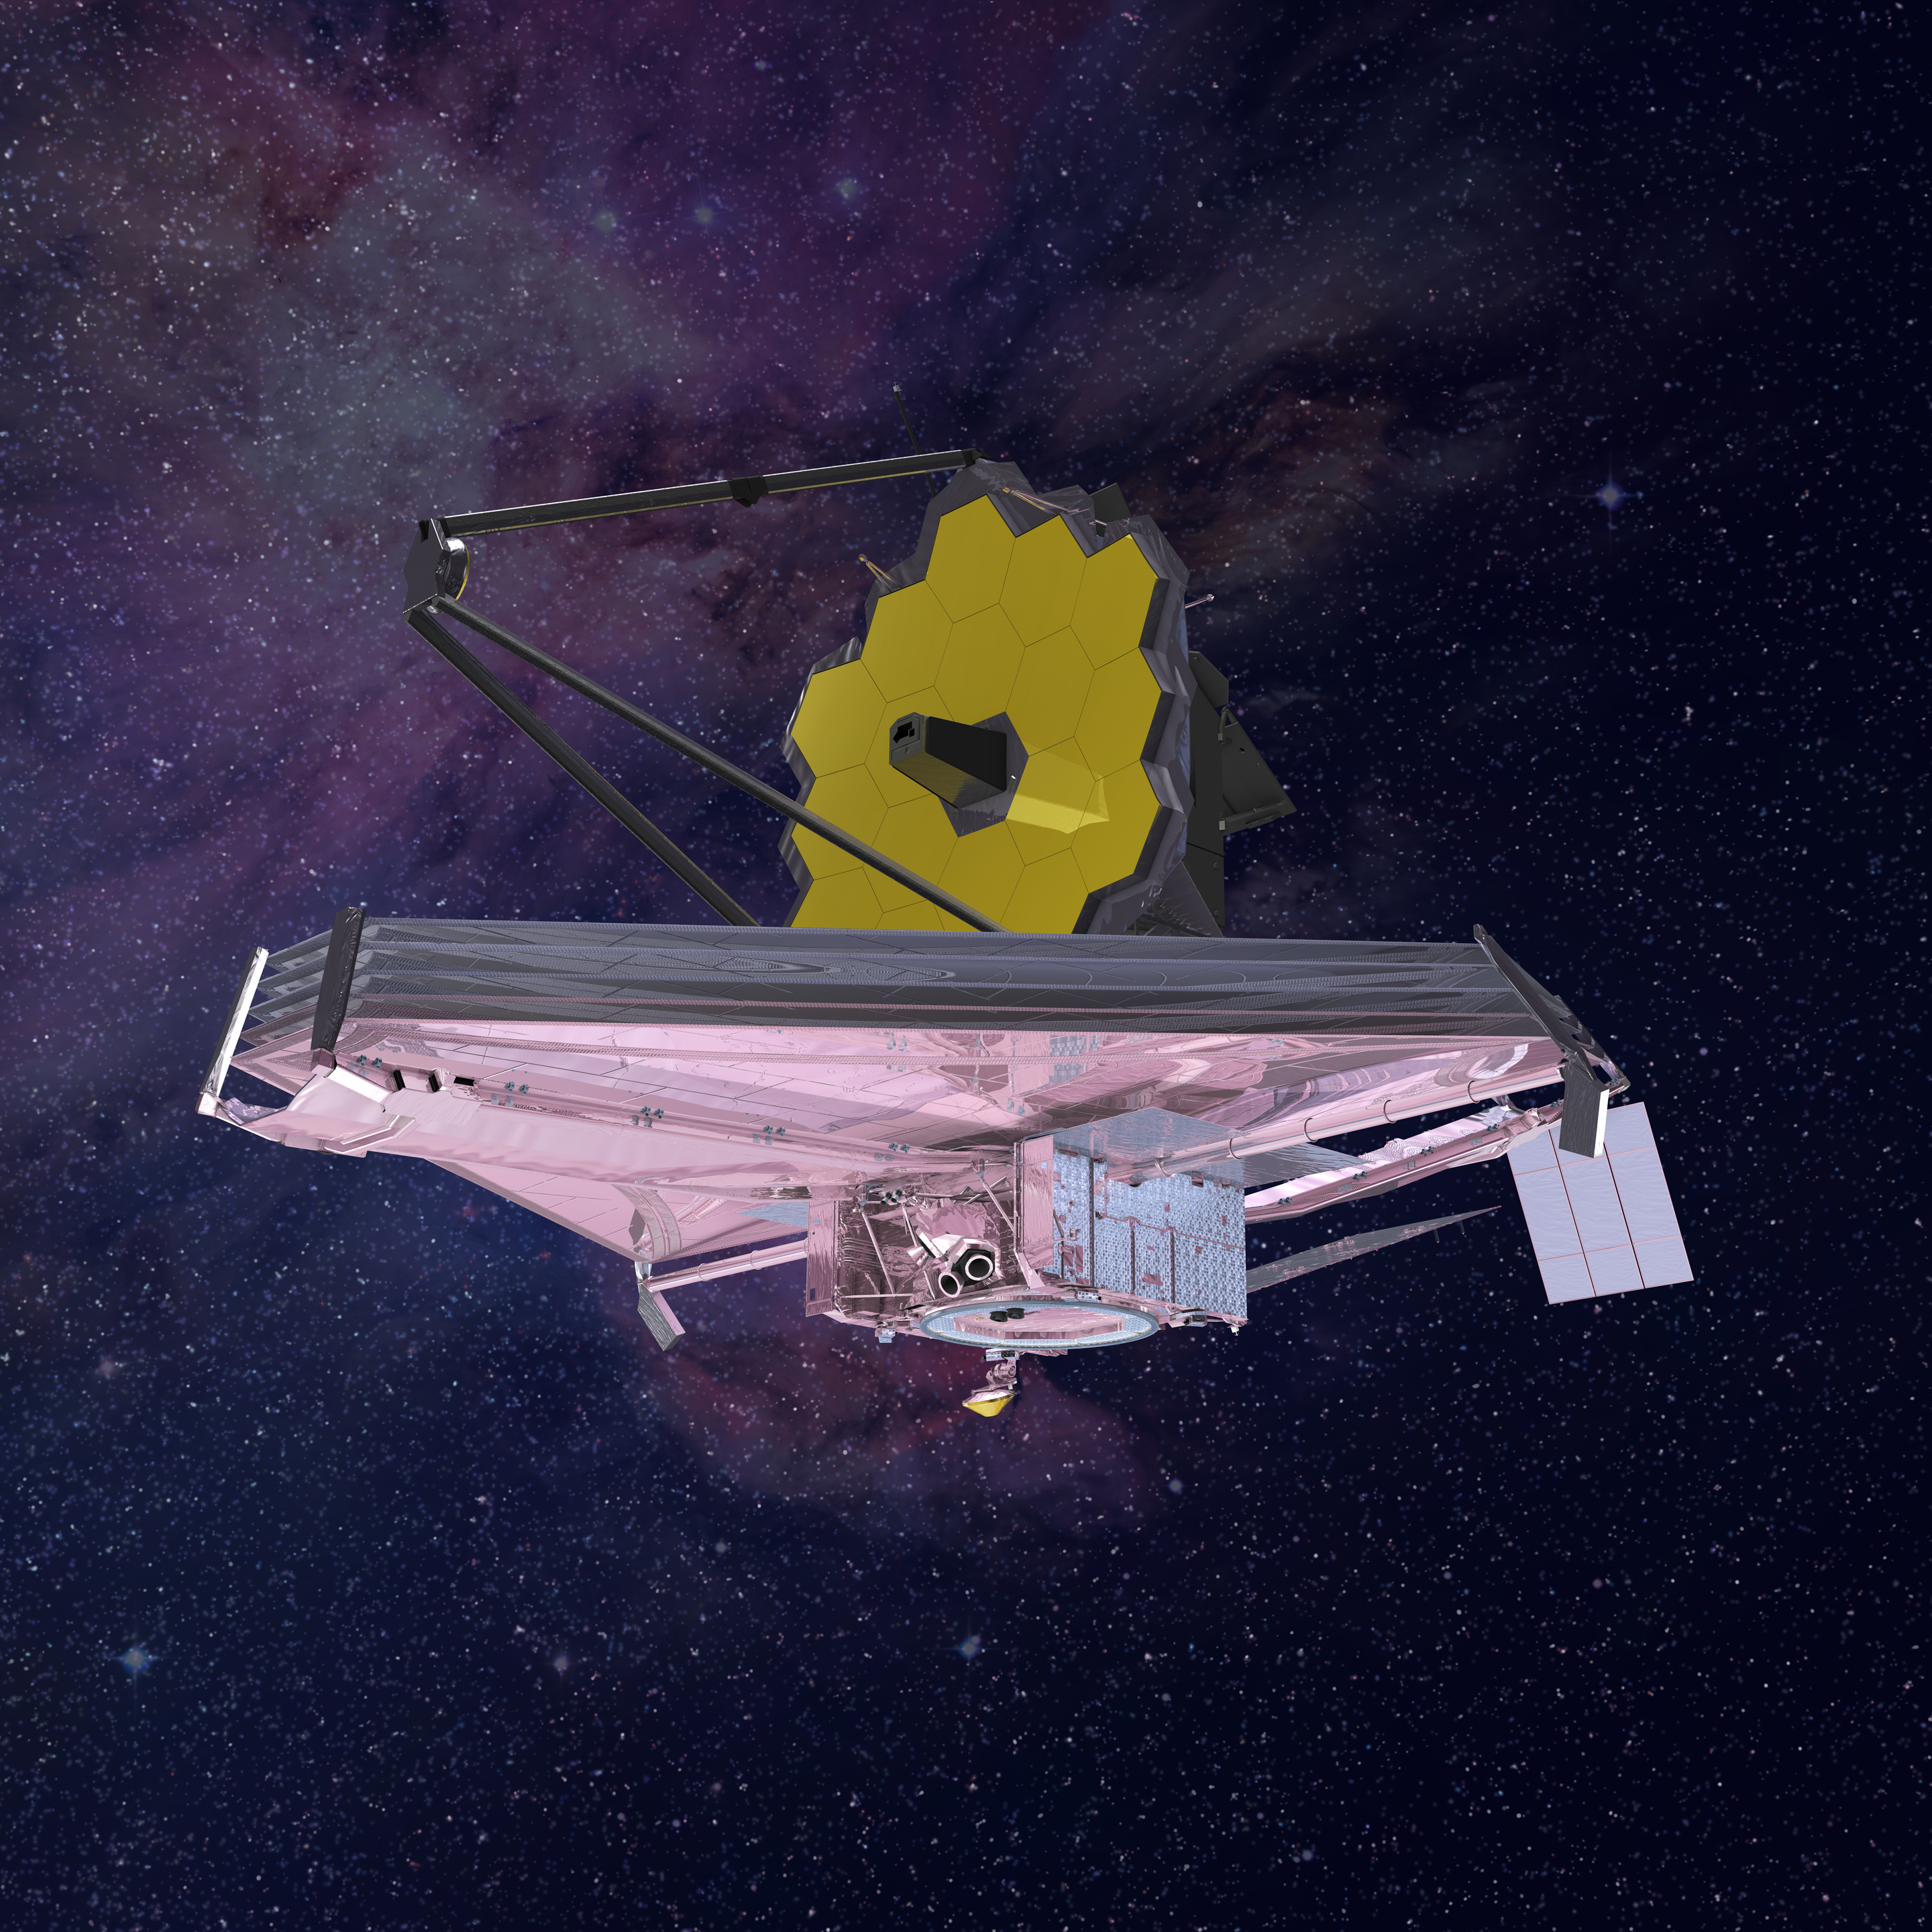

James Webb Space Telescope

Artist's conception of JWST

Credit: Artwork: NASA, ESA, CSA, Northrop Grumman